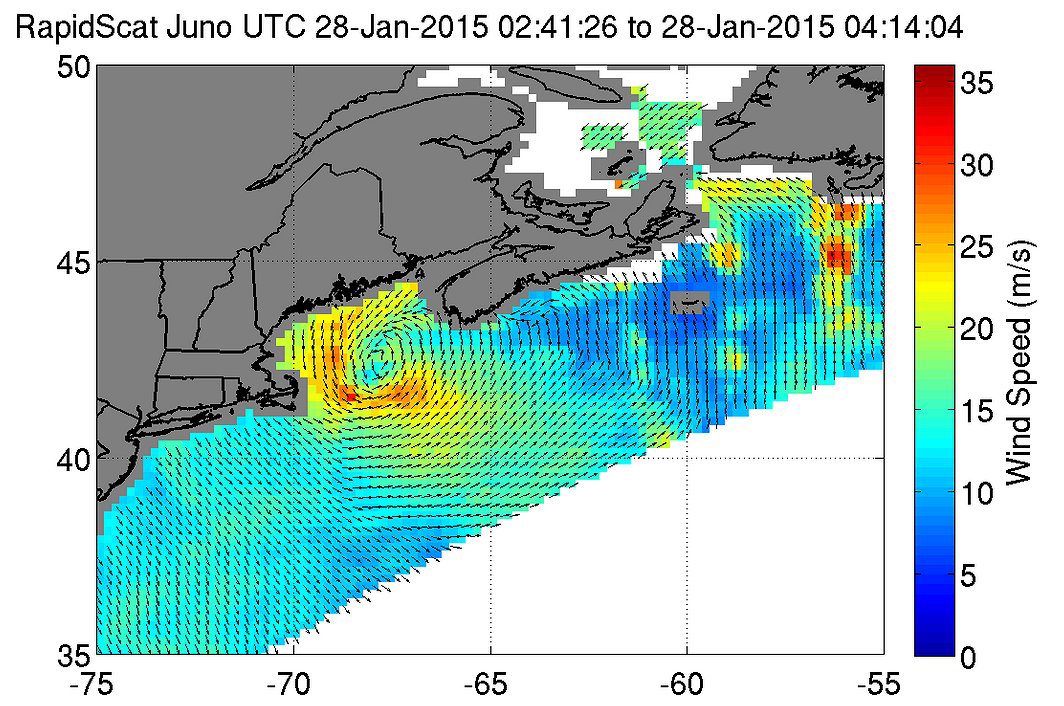

NASA RapidScat Proving Valuable for Tropical Cyclones

Earlier this year, RapidScat provided wind data on a nor’easter that affected New England and triggered blizzard warnings on Jan. 27 and 28. The wind data captured on the intense system showed the strongest winds on the first day near 78 miles per hour (35 meters per second/126 kilometers per hour) as it moved along the coast, stretching from eastern Long Island, New York, to southern Nova Scotia, Canada.

On Jan. 28, 2015 from 2:41 to 4:14 UTC, ISS-RapidScat saw the nor’easter’s strongest sustained winds (red) between 56 and 67 mph (25 to 30 mps/90 to 108 kph) just off-shore from eastern Cape Cod.

The ISS-RapidScat instrument has been in orbit seven months, and forecasters are already finding this new eye-in-the-sky helpful as they keep watch on major storms around the globe.

RapidScat measures Earth’s ocean surface wind speed and direction over open waters. The instrument’s data on ocean winds provide essential measurements for researchers and scientists to use in weather predictions, including hurricane monitoring. The NASA instrument arrived at the International Space Station (ISS) on Sept. 23, 2014, providing a new resource for tracking and studying storms ranging from tropical cyclones to nor’easters. RapidScat has kept busy in 2015’s already active Southern Hemisphere hurricane season and the Northern Hemisphere’s winter storm season.

Credit: NASA/JPL-Caltech